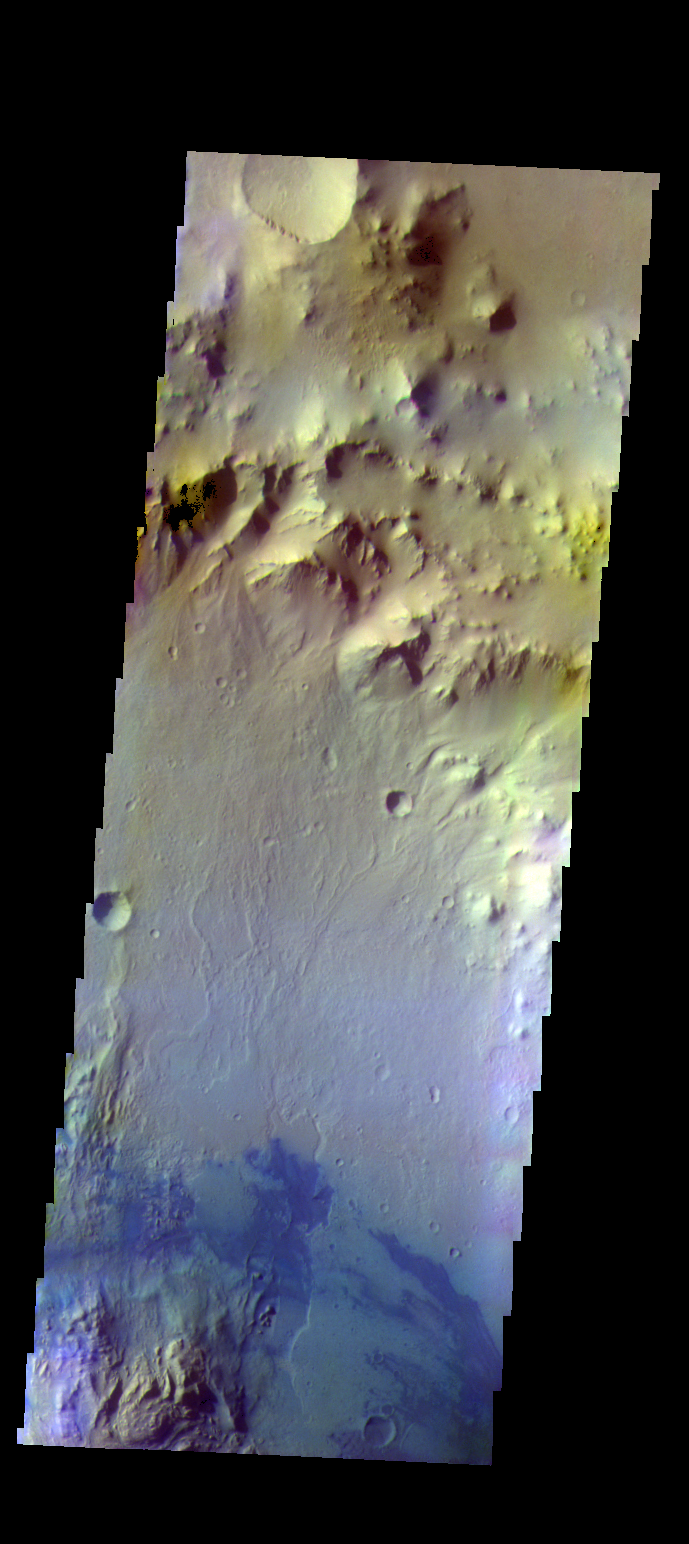

Gale Crater – False Color

The THEMIS VIS camera contains 5 filters. The data from different filters can be combined in multiple ways to create a false color image. These false color images may reveal subtle variations of the surface not easily identified in a single band image. Today’s false color image shows part of Gale Crater. The Curiosity Rover is located off this image to the west.

Credit: NASA/JPL-Caltech/ASU